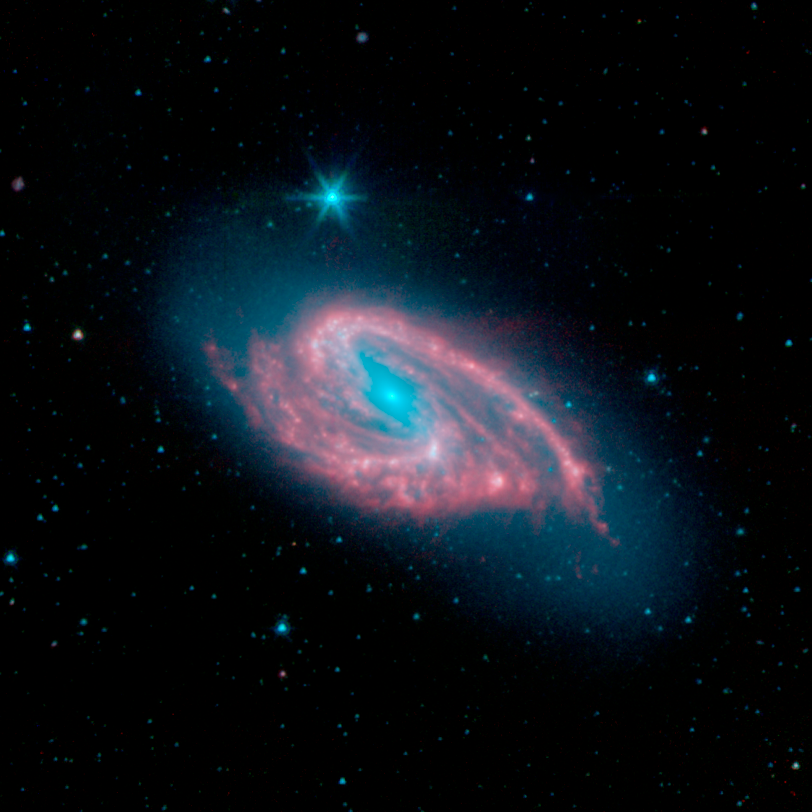

NGC 3627 (M66)

This image of spiral galaxy NGC 3627, also known as Messier 66, was captured by the Spitzer Infrared Nearby Galaxy Survey (SINGS) Legacy Project using the telescope's Infrared Array Camera (IRAC).

NGC 3627 is estimated to be 30 million light-years distant and seen towards the constellation Leo. Astronomers suspect that the galaxy's distorted shape is due to its ongoing gravitational interactions with its neighbors Messier 65 and NGC 3628. NGC 3627 is another brilliant example of a barred spiral galaxy, the most common type of disk galaxy in the local Universe. Its blue core and bar-like structure illustrates a concentration of older stars. While the bar seems devoid of star formation, the bar ends are bright red and actively forming stars. A barred spiral offers an exquisite laboratory for star formation because it contains many different environments with varying levels of star-formation activity, e.g., nucleus, rings, bar, the bar ends and spiral arms.

The SINGS image is a four-channel color composite, where blue indicates emission at 3.6 microns, green corresponds to 4.5 microns, and red to 5.8 and 8.0 microns. The contribution from starlight (measured at 3.6 microns) in this picture has been subtracted from the 5.8 and 8 micron images to enhance the visibility of the dust features.

Credit: NASA/JPL-Caltech/R. Kennicutt (University of Arizona) and the SINGS Team